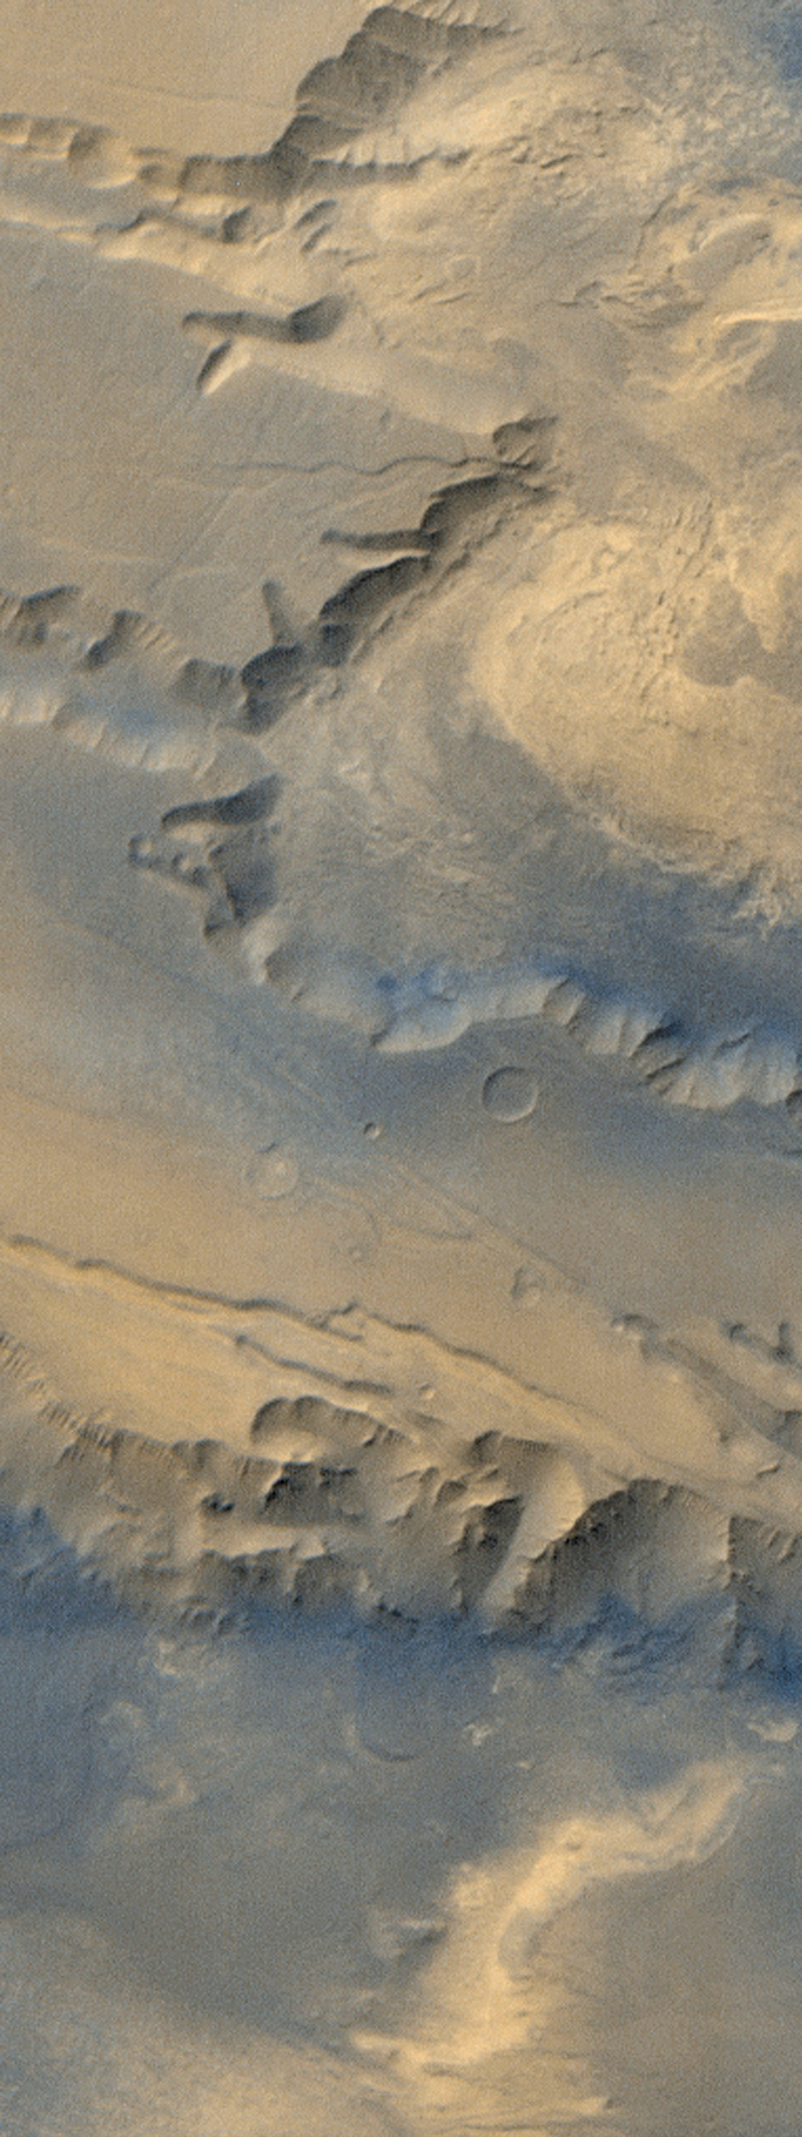

Western Melas and Candor Chasms, Valles Marineris

During its March 1999 operations, the Mars Orbiter Camera (MOC) on board the Mars Global Surveyor (MGS) captured this stunning wide-angle camera view of the western portions of Melas and Candor Chasms in the Valles Marineris canyon system. This view covers an area that is about 80 kilometers (50 miles) wide and 220 kilometers (137 miles) long. Melas Chasma is located at the bottom of the image, Candor at the top. Hints of layers in the canyon walls are evident in this image. Color and albedo (brightness) variations on the floors of each chasm indicate the relative distribution of dark sand and brighter sediments and/or rocks. Dark sand on the floor of Melas Chasma was also seen by MOC in March 1999 (see MOC2-104) and bright layered material was observed in Candor Chasma in April 1998 (see MOC2-59).

The colors shown here are not true colors as they would appear to the human eye. The MOC has cameras that obtain images in red and blue portions of the visible spectrum; the green portion is synthesized using the combined average values of the red and blue channels (a relationship understood from Viking Orbiter imaging in the 1970s). Illumination is from the upper left.

Malin Space Science Systems and the California Institute of Technology built the MOC using spare hardware from the Mars Observer mission. MSSS operates the camera from its facilities in San Diego, CA. The Jet Propulsion Laboratory’s Mars Surveyor Operations Project operates the Mars Global Surveyor spacecraft with its industrial partner, Lockheed Martin Astronautics, from facilities in Pasadena, CA and Denver, CO.

Credit: NASA/JPL/MSSS